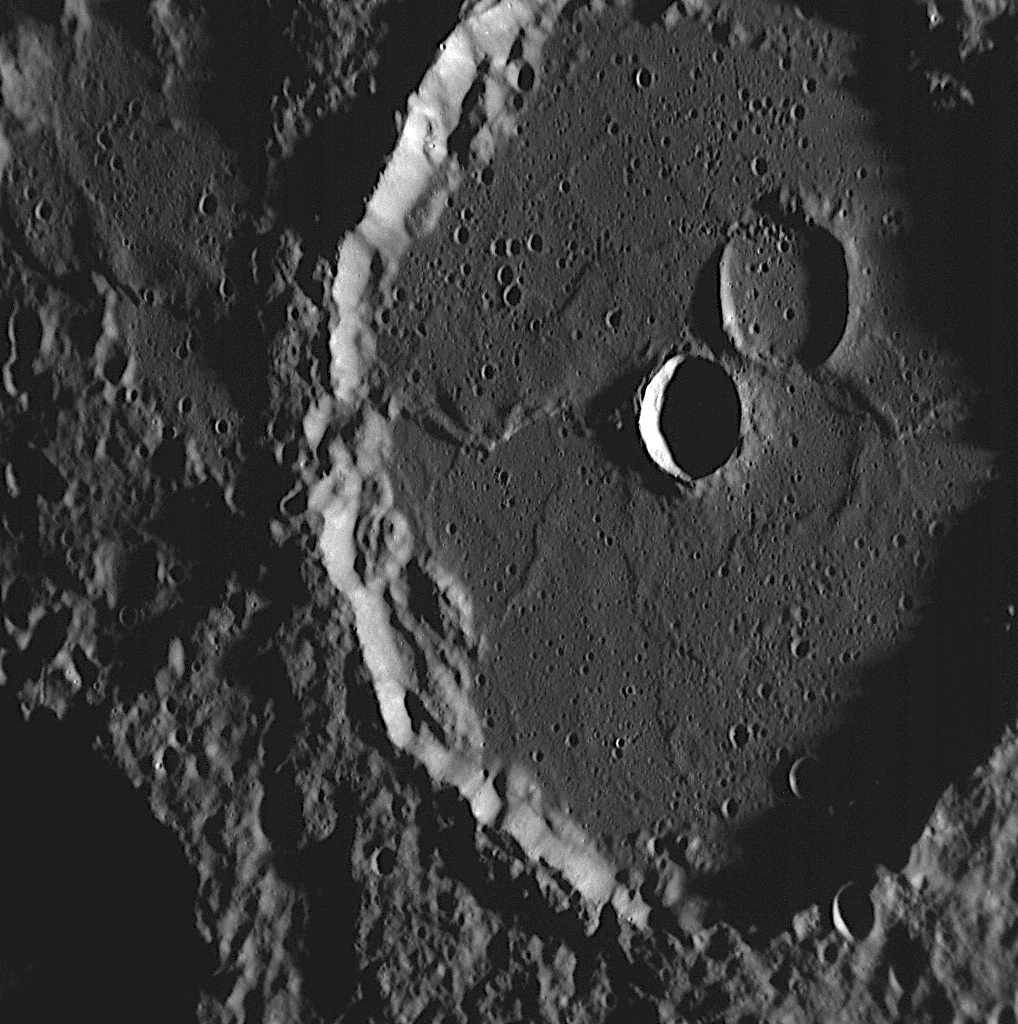

Detailed Look within a Previously Known Crater

Machaut is the name of a crater, approximately 106 kilometers (66 miles) in diameter, first seen under high-Sun conditions by Mariner 10 in the 1970s. The crater is named for the medieval French composer and poet Guillaume de Machaut. This NAC image shows an amazing new view of Machaut taken during MESSENGER’s second flyby of Mercury. The slanting rays of the Sun cast shadows that reveal numerous small craters and intricate features. The largest crater within Machaut appears to have been inundated by lava flows similar to those that have filled most of the floor of the larger feature. The adjacent, slightly smaller crater was formed at a later time and excavated material below the lava-formed surface. MESSENGER science team members will also be studying the shallow ridges that crisscross Machaut’s floor.

Date Acquired: October 6, 2008
Image Mission Elapsed Time (MET): 131770808
Instrument: Narrow Angle Camera (NAC) of the Mercury Dual Imaging System (MDIS)
Resolution: 100 meters/pixel (0.06 miles/pixel)
Scale: This image is about 100 kilometers across (60 miles)
Spacecraft Altitude: 3,900 kilometers (2,400 miles)

These images are from MESSENGER, a NASA Discovery mission to conduct the first orbital study of the innermost planet, Mercury. For information regarding the use of images, see the MESSENGER image use policy.

Credit: NASA/Johns Hopkins University Applied Physics Laboratory/Carnegie Institution of Washington